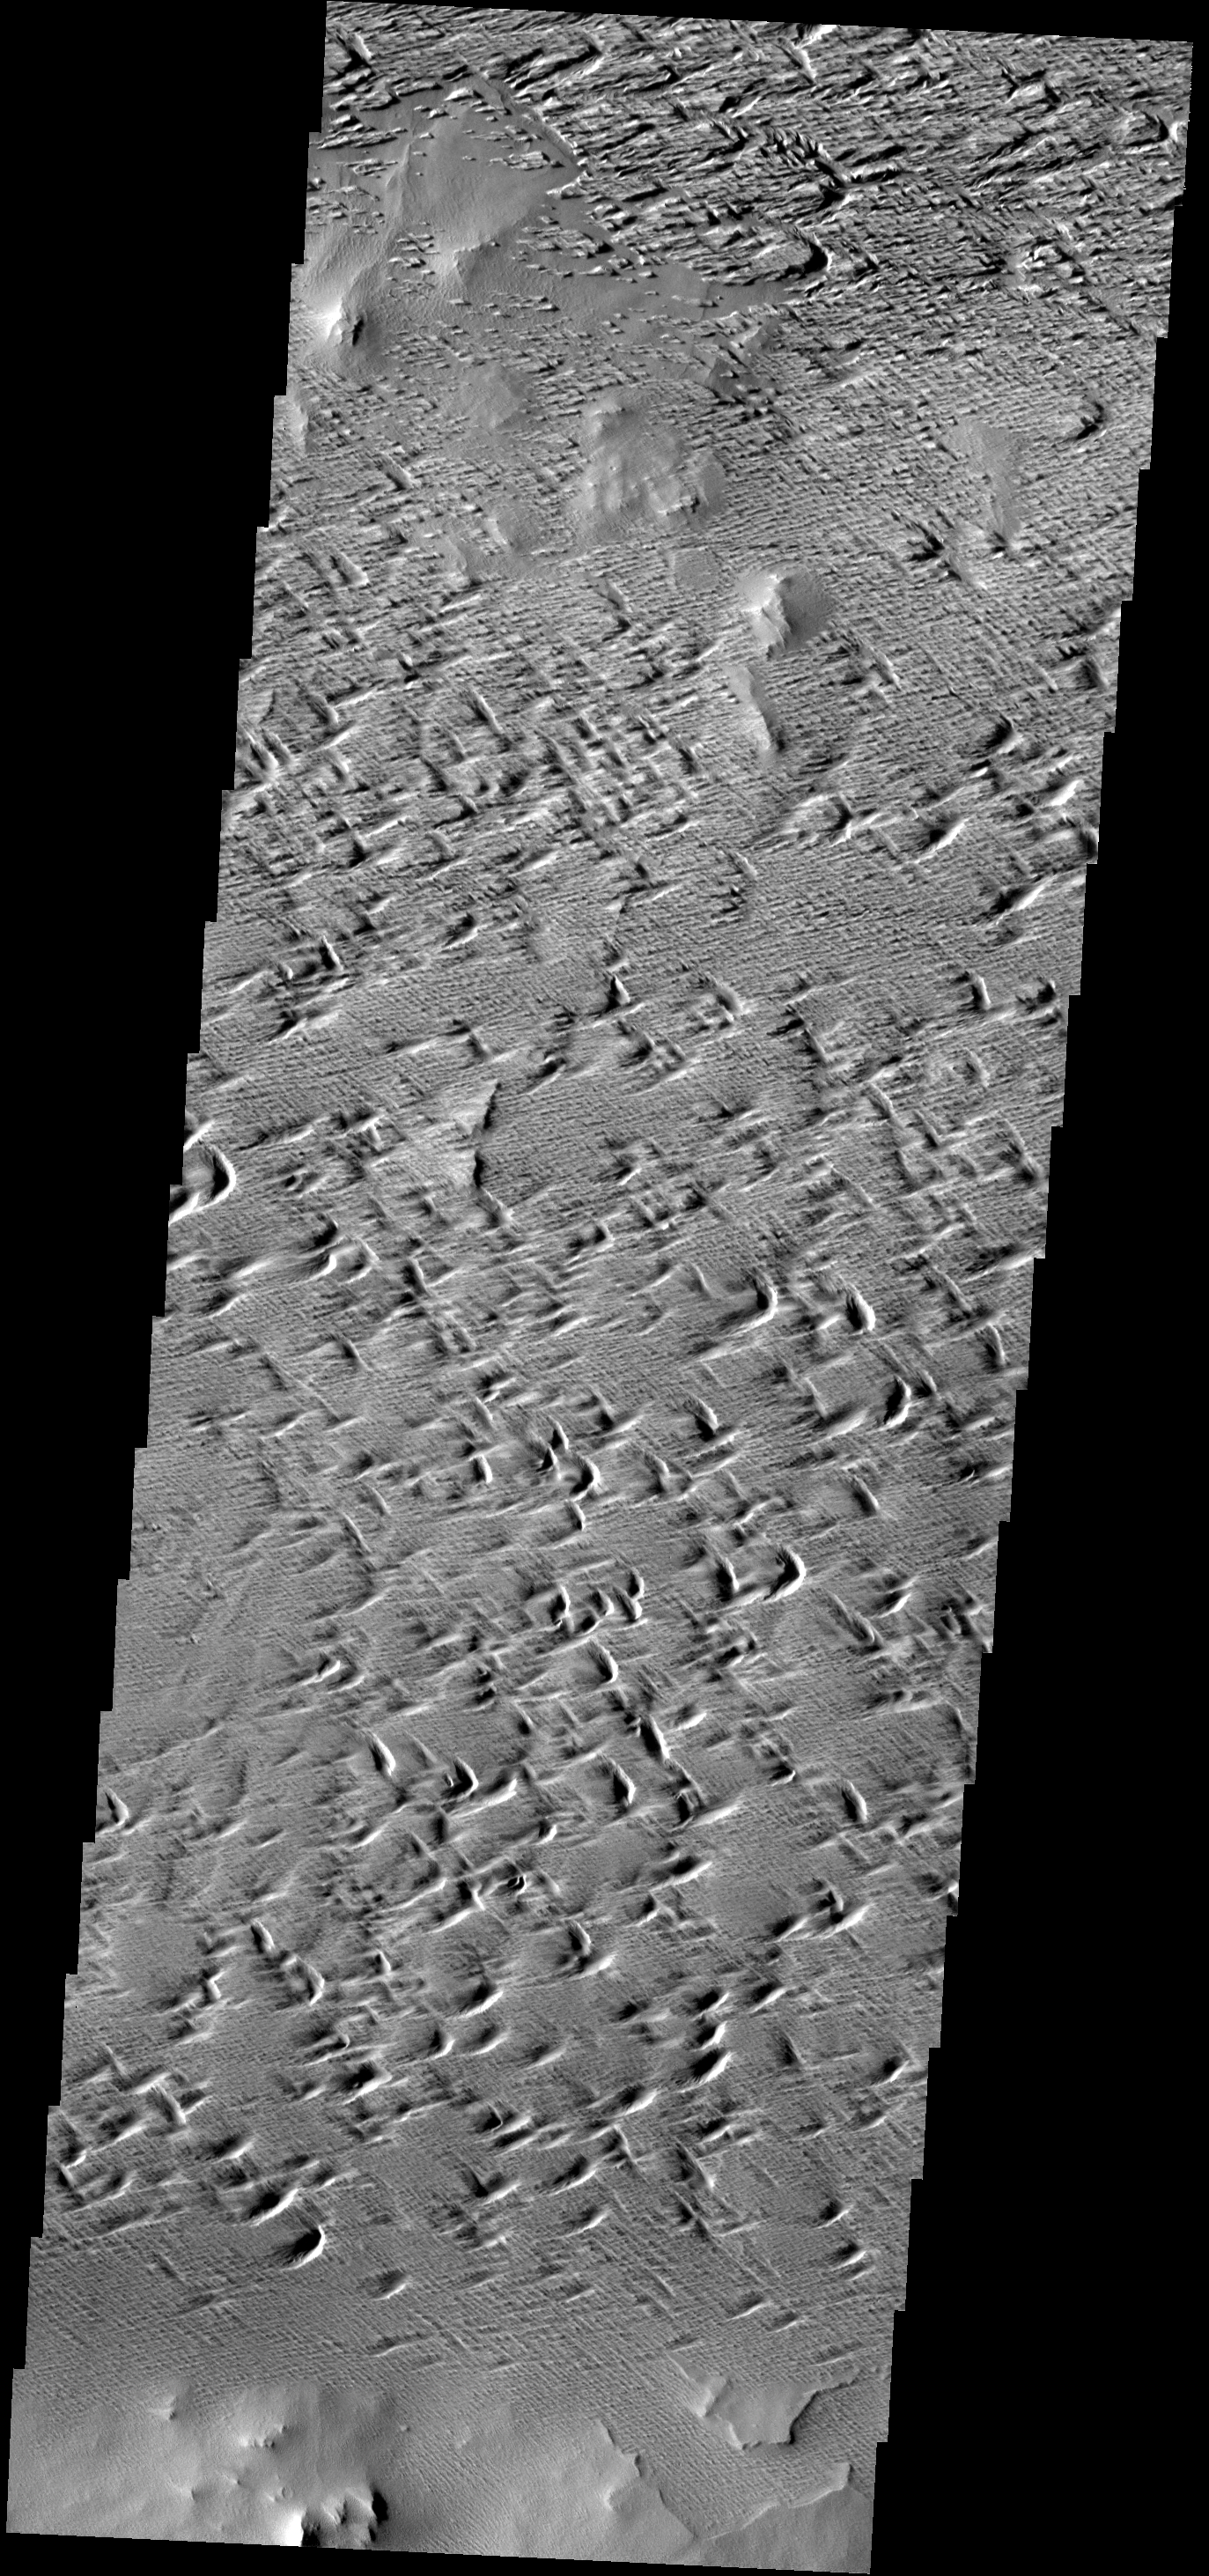

Wind Erosion

The power of the wind is evident in the erosion of this portion of the Medusae Fossae Formation.

Image information: VIS instrument. Latitude 7.6N, Longitude 225.4E. 18 meter/pixel resolution.

Please see the THEMIS Data Citation Note for details on crediting THEMIS images.

Note: this THEMIS visual image has not been radiometrically nor geometrically calibrated for this preliminary release. An empirical correction has been performed to remove instrumental effects. A linear shift has been applied in the cross-track and down-track direction to approximate spacecraft and planetary motion. Fully calibrated and geometrically projected images will be released through the Planetary Data System in accordance with Project policies at a later time.

NASA’s Jet Propulsion Laboratory manages the 2001 Mars Odyssey mission for NASA’s Office of Space Science, Washington, D.C. The Thermal Emission Imaging System (THEMIS) was developed by Arizona State University, Tempe, in collaboration with Raytheon Santa Barbara Remote Sensing. The THEMIS investigation is led by Dr. Philip Christensen at Arizona State University. Lockheed Martin Astronautics, Denver, is the prime contractor for the Odyssey project, and developed and built the orbiter. Mission operations are conducted jointly from Lockheed Martin and from JPL, a division of the California Institute of Technology in Pasadena.

Credit: NASA/JPL/ASU